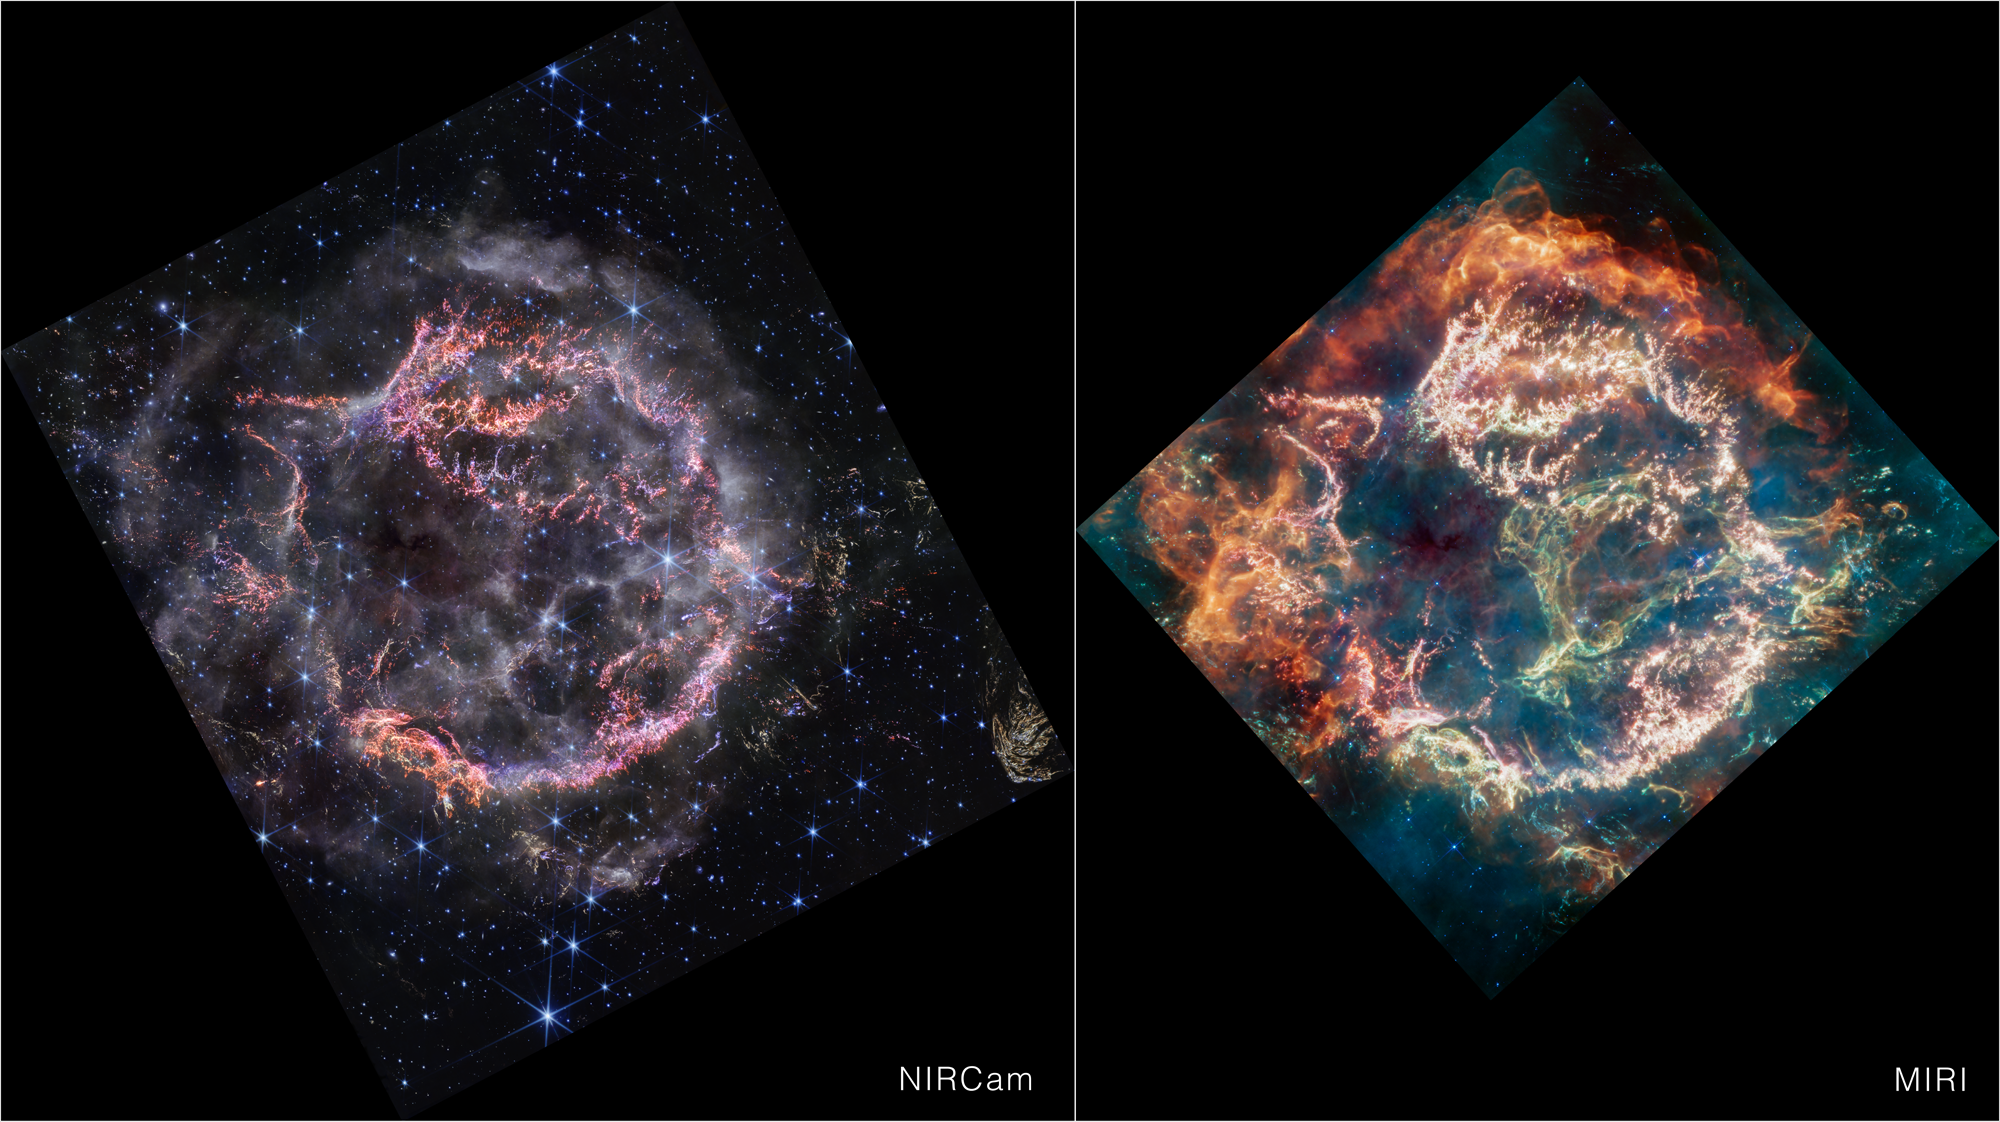

Cassiopeia A (NIRCam and MIRI side by side)

This image provides a side-by-side comparison of supernova remnant Cassiopeia A (Cas A) as captured by NASA’s James Webb Space Telescope’s NIRCam (Near-Infrared Camera) and MIRI (Mid-Infrared Instrument).

At first glance, Webb’s NIRCam image appears less colorful than the MIRI image overall, however, this is only due to the wavelengths in which the material from the object is emitting its light. The NIRCam image appears a bit sharper than the MIRI image due to its increased resolution.

The outskirts of the main inner shell, which appeared as a deep orange and red in the MIRI image, looks like smoke from a campfire in the NIRCam image. This marks where the supernova blast wave is ramming into surrounding circumstellar material. The dust in the circumstellar material is too cool to be detected directly at near-infrared wavelengths, but lights up in the mid-infrared.

Also not seen in the near-infrared view is the loop of green light in the central cavity of Cas A that glowed in mid-infrared, nicknamed the Green Monster by the research team. The circular holes visible in the MIRI image within the Green Monster, however, are faintly outlined in white and purple emission in the NIRCam image.

Credit: Image: NASA, ESA, CSA, STScI, Danny Milisavljevic (Purdue University), Ilse De Looze (UGhent), Tea Temim (Princeton University)